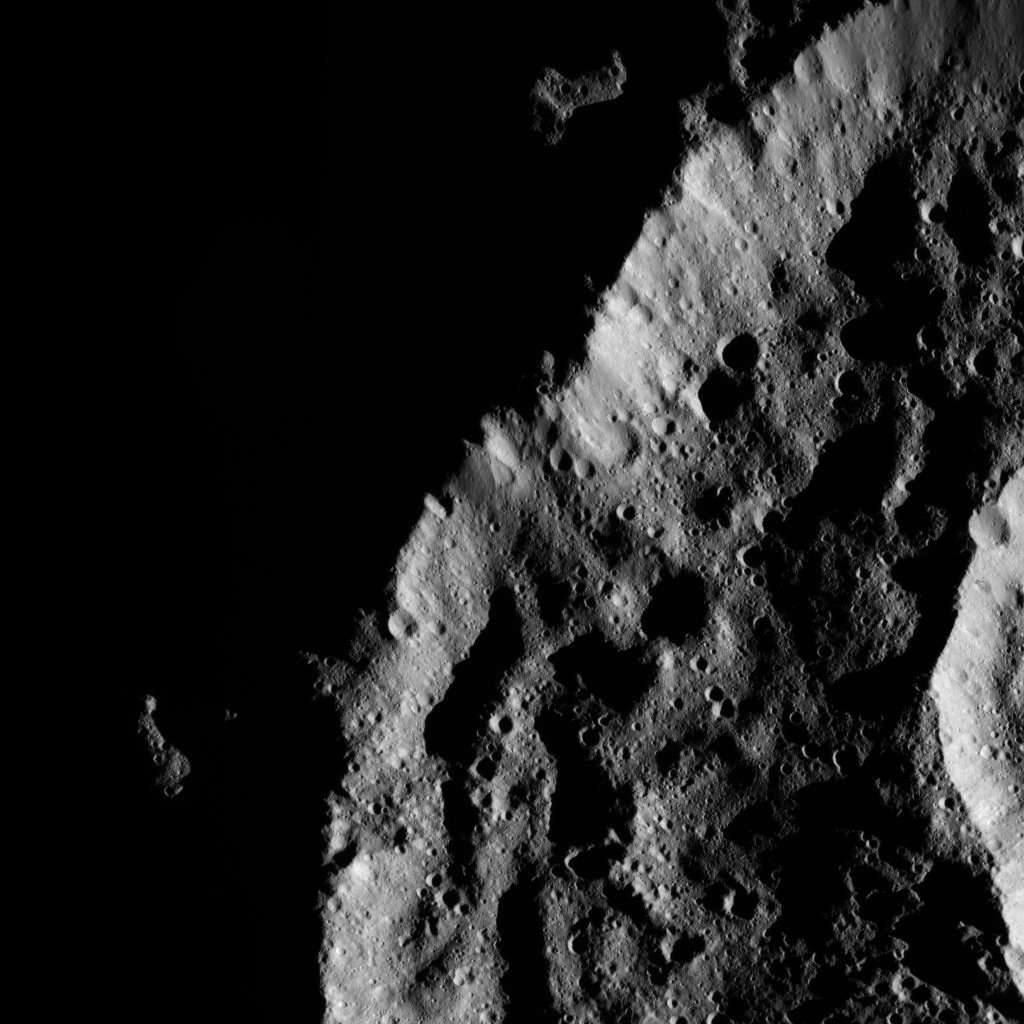

Dawn LAMO Image 141

The low angle of sunlight creates stark shadows in this Cerean scene.

The image is centered at approximately 74 degrees south latitude, 159 degrees east longitude.

NASA’s Dawn spacecraft took this image on June 17, 2016, from its low-altitude mapping orbit, at a distance of about 240 miles (385 kilometers) above the surface. The image resolution is 120 feet (35 meters) per pixel.

Dawn’s mission is managed by JPL for NASA’s Science Mission Directorate in Washington. Dawn is a project of the directorate’s Discovery Program, managed by NASA’s Marshall Space Flight Center in Huntsville, Alabama. UCLA is responsible for overall Dawn mission science. Orbital ATK, Inc., in Dulles, Virginia, designed and built the spacecraft. The German Aerospace Center, the Max Planck Institute for Solar System Research, the Italian Space Agency and the Italian National Astrophysical Institute are international partners on the mission team.

Credit: NASA/JPL-Caltech/UCLA/MPS/DLR/IDA